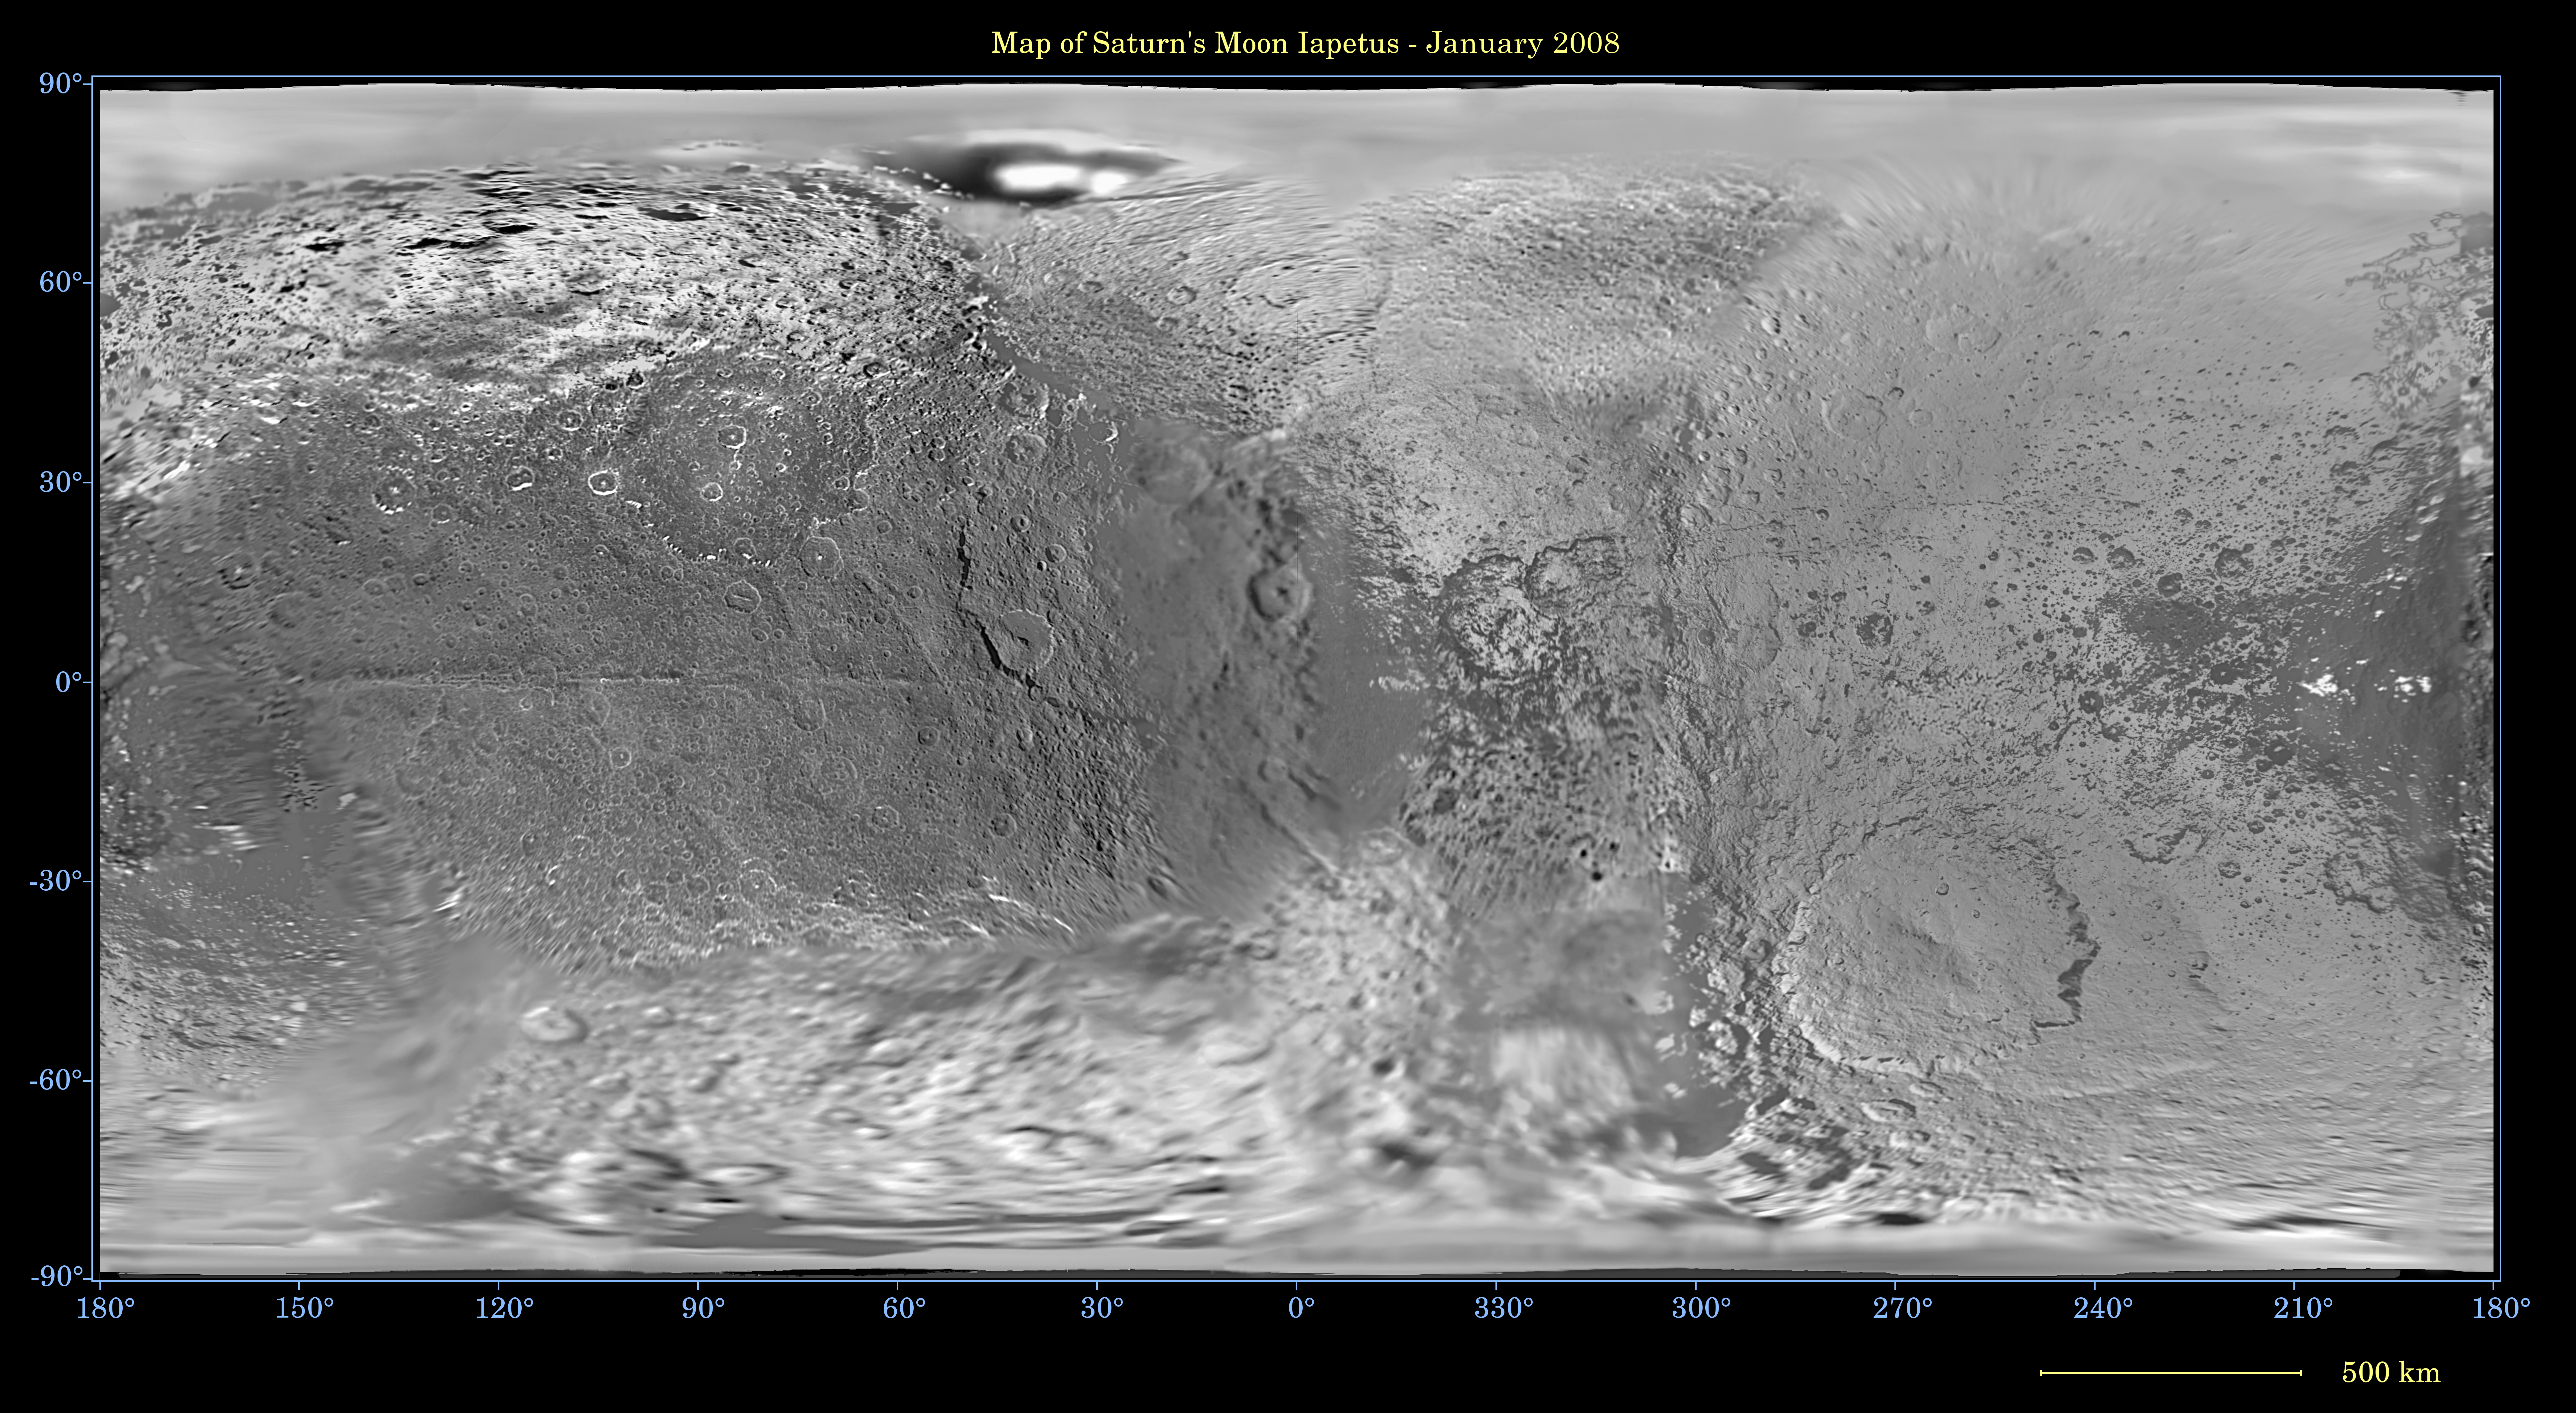

Map of Iapetus – January 2008

This global map of Iapetus was created using images taken during Cassini spacecraft flybys, with Voyager images filling in the poles.

The map is an equidistant projection and has a scale of 803 meters (0.5 miles) per pixel. Some territory seen in this map was imaged by Cassini’s cameras using reflected light from Saturn. The mean radius of Iapetus used for projection of this map is 736 kilometers (457 miles). The resolution of the map is 16 pixels per degree. This updated map has been shifted west by 4.5 degrees of longitude, compared to the previously released Cassini product (see PIA07778), in order to conform to the International Astronomical Union longitude system convention for Iapetus.

The Cassini-Huygens mission is a cooperative project of NASA, the European Space Agency and the Italian Space Agency. The Jet Propulsion Laboratory, a division of the California Institute of Technology in Pasadena, manages the mission for NASA’s Science Mission Directorate, Washington, D.C. The Cassini orbiter and its two onboard cameras were designed, developed and assembled at JPL. The imaging operations center is based at the Space Science Institute in Boulder, Colo.

Credit: NASA/JPL/Space Science Institute